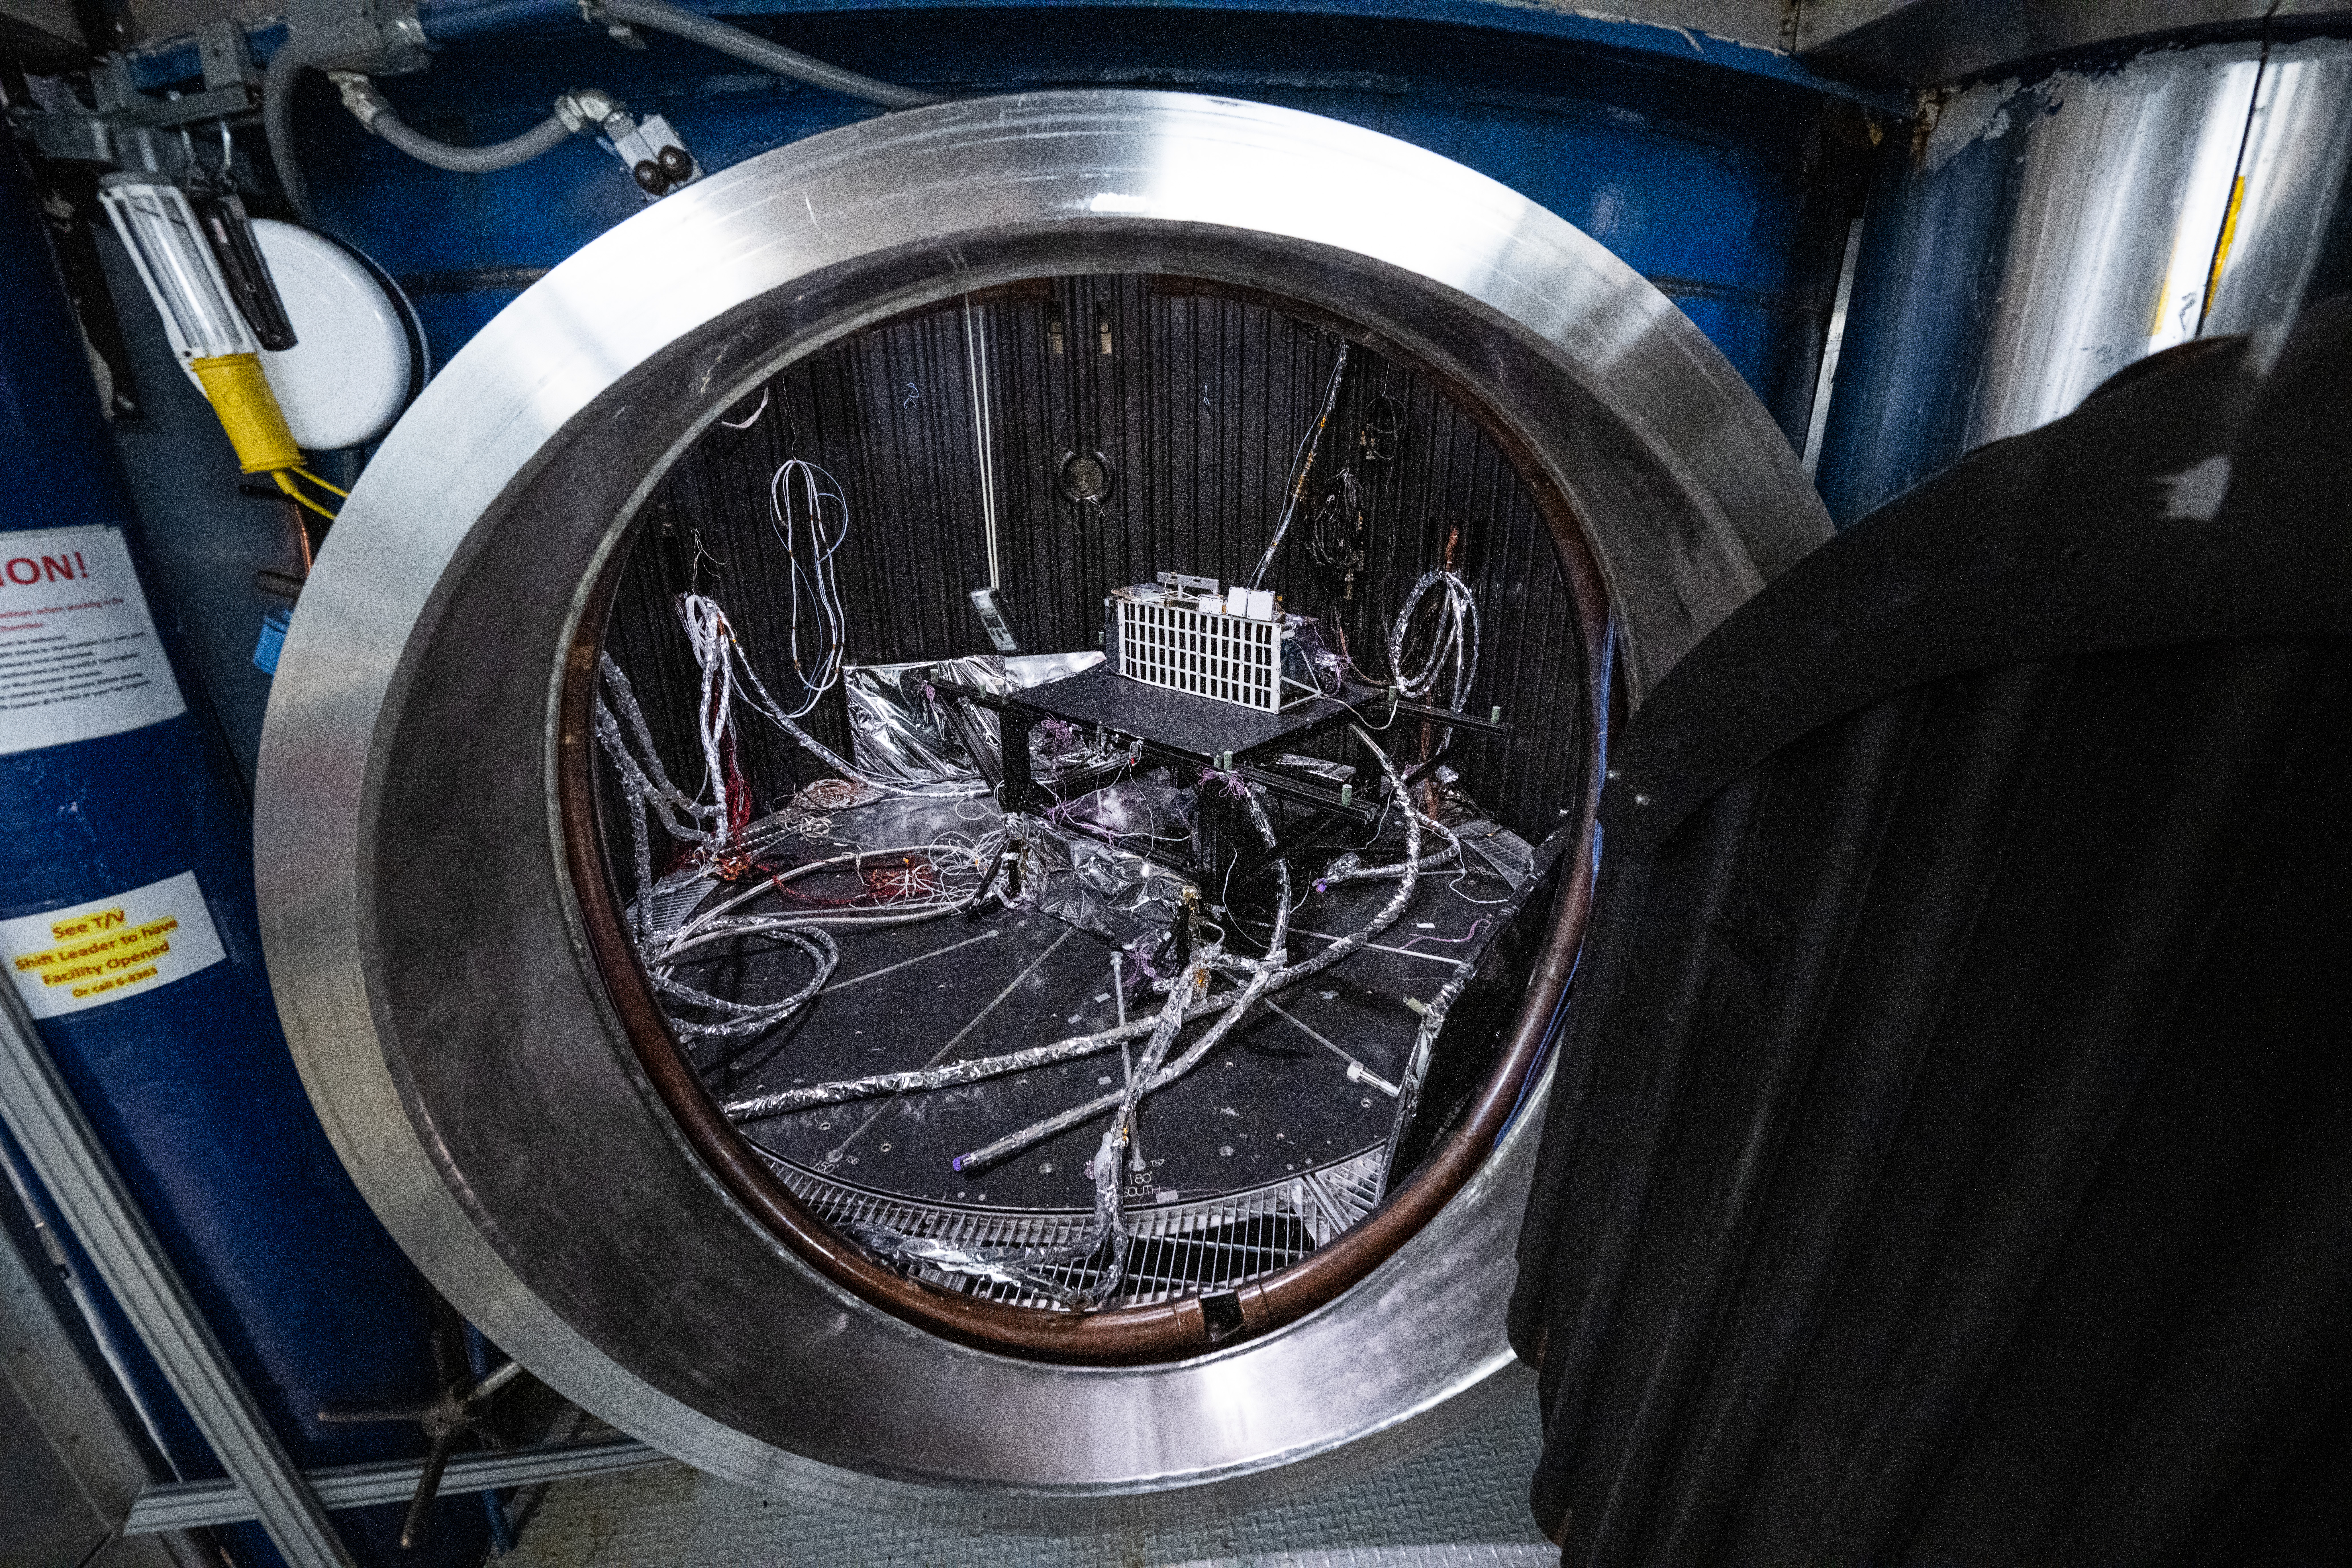

The Lunar Environment Monitoring Station (LEMS) instrument is installed for testing in a thermal vacuum chamber at Goddard Space Flight Center, Greenbelt Md., March 30, 2026. LEMS is a compact, autonomous, and self-sustaining seismometer suite designed to carry out continuous, long-term, monitoring of the lunar seismic environment at the South Polar region.

Credit: NASA/Denny Henry